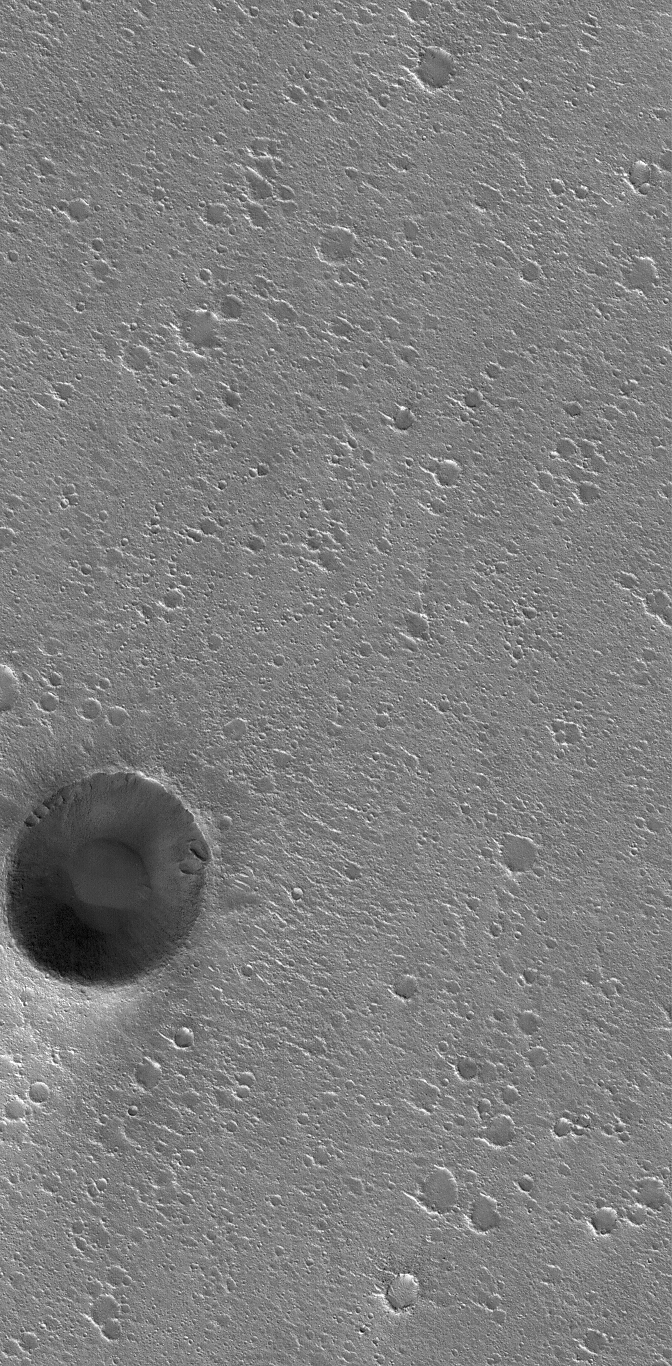

Chryse Plains

13 February 2006
This Mars Global Surveyor (MGS) Mars Orbiter Camera (MOC) image shows an impact crater in western Chryse Planitia that is approximately 850 meters (~2790 ft) in diameter, surrounded by a flat plain riddled by hundreds of smaller impact craters.

Location near: 27.6°N, 47.3°W
Image width: ~3 km (~1.9 mi)
Illumination from: lower left
Season: Northern Winter

Credit: NASA/JPL/Malin Space Science Systems